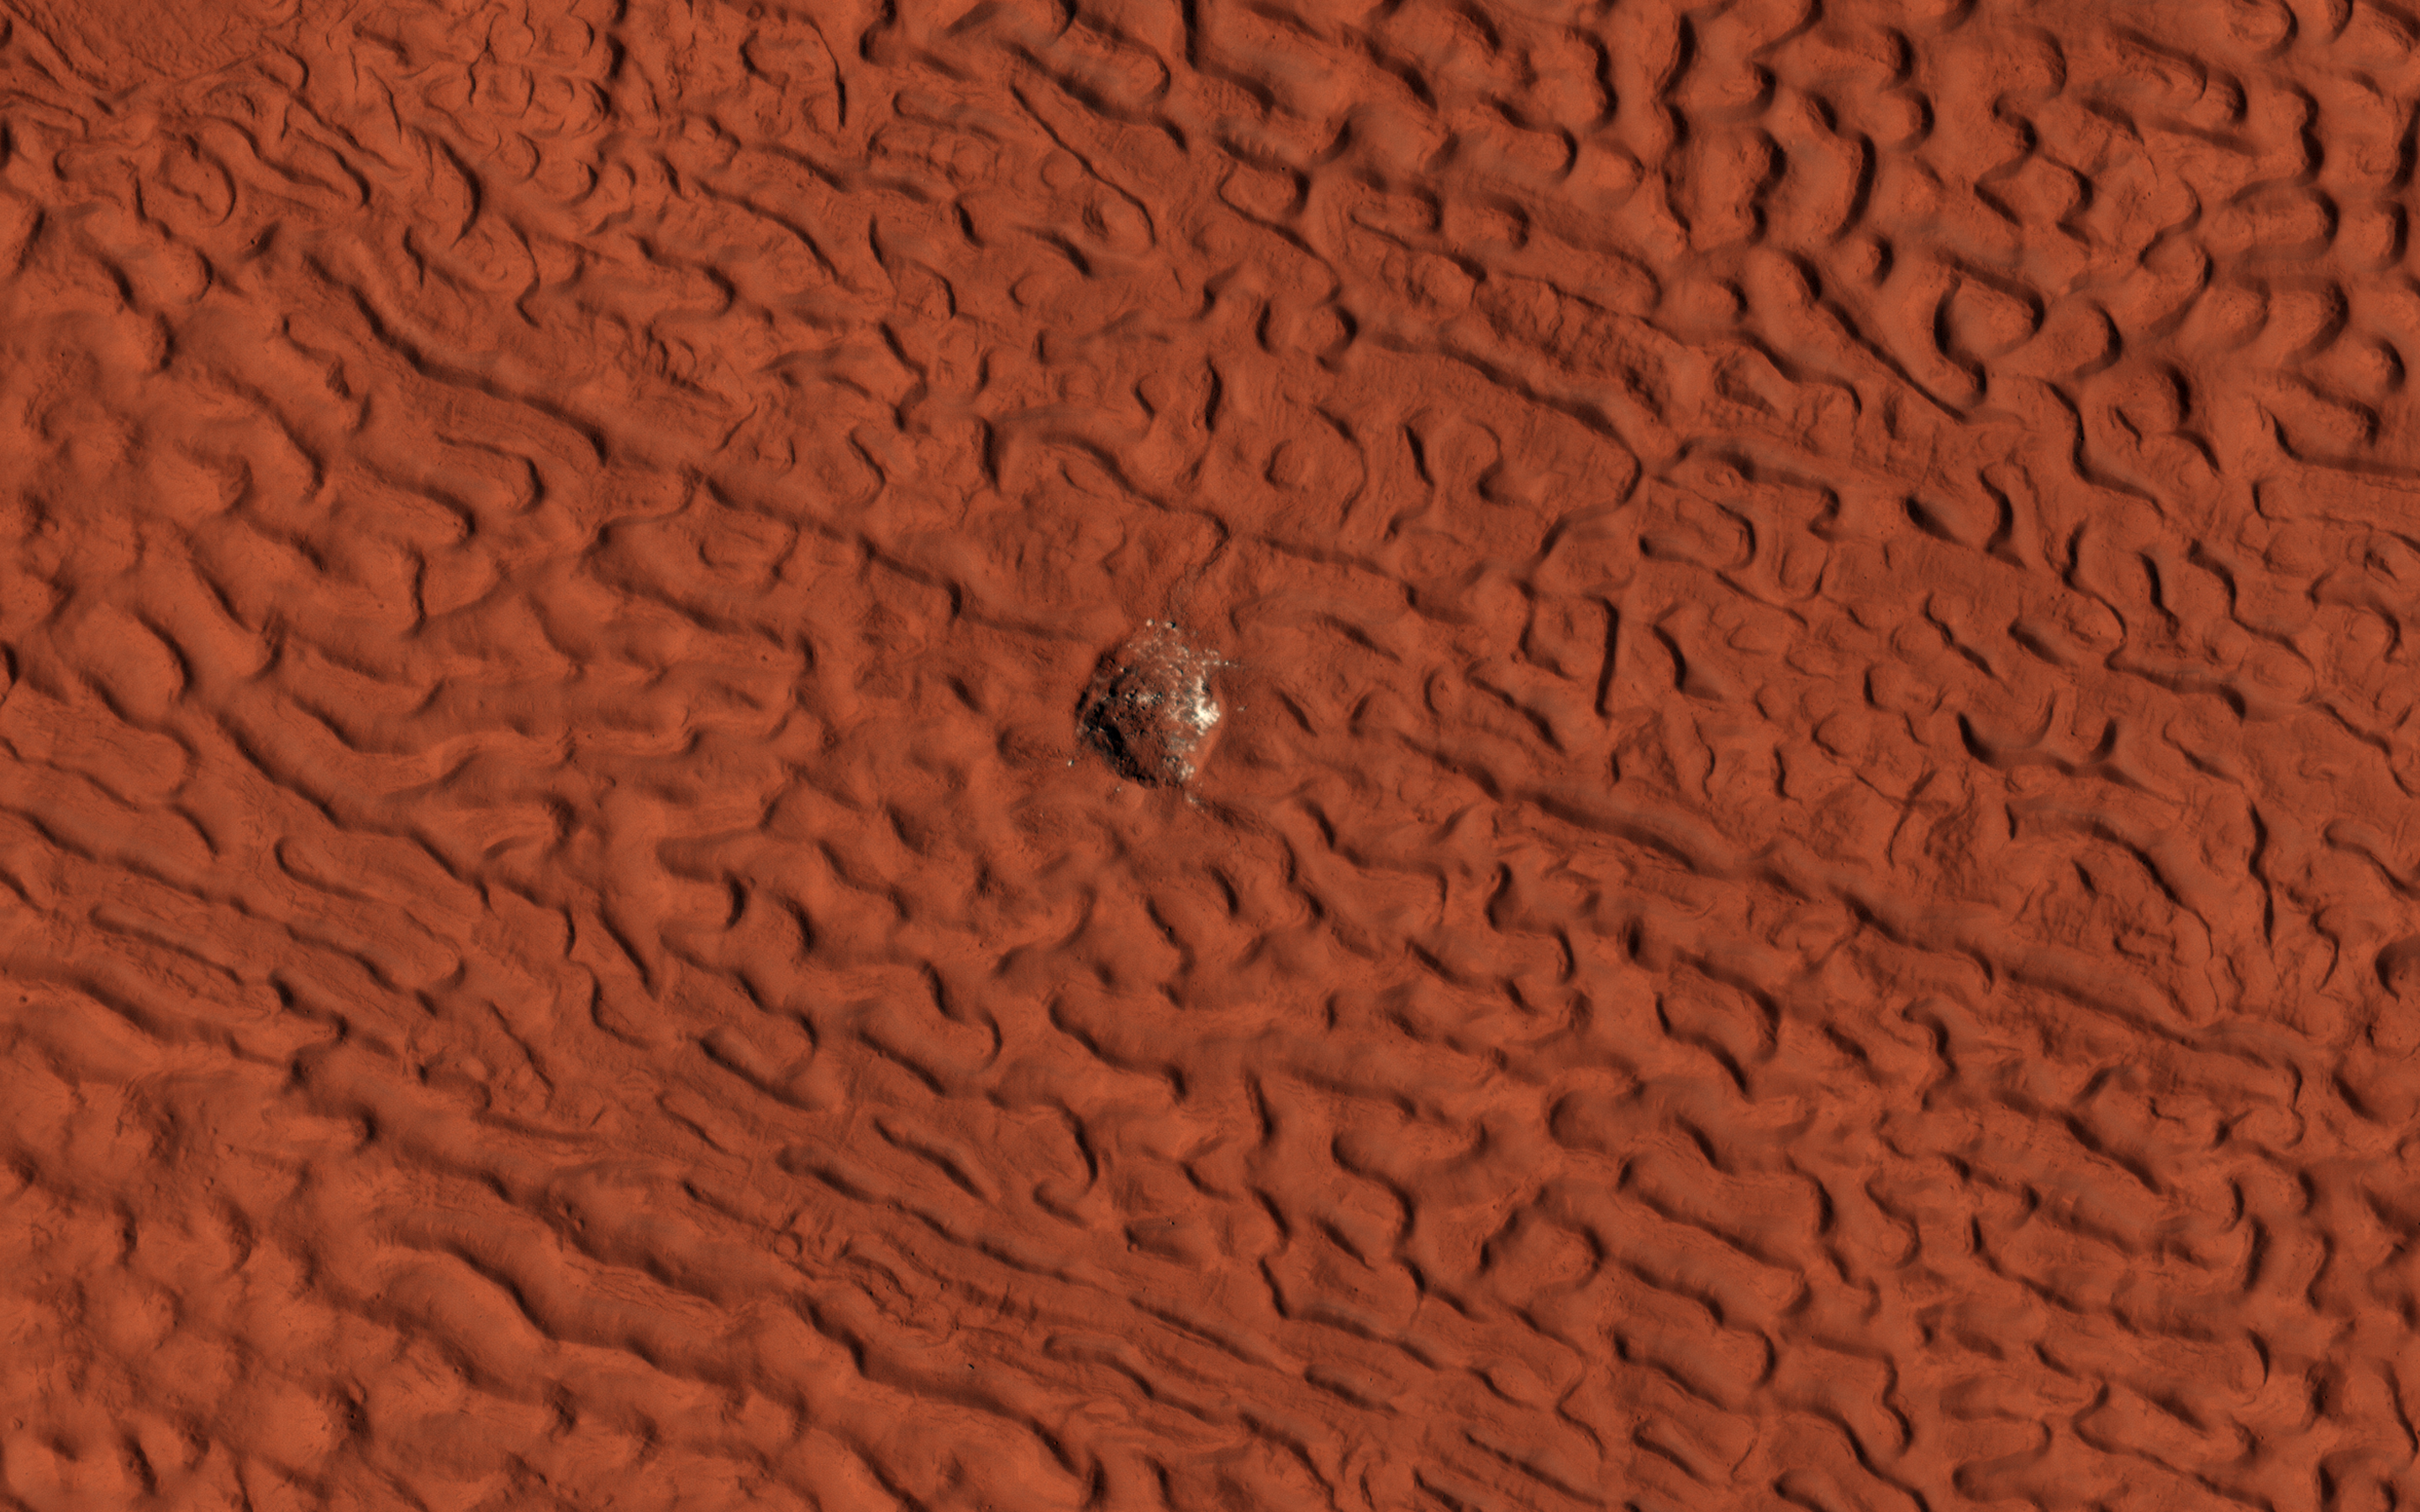

Subliming Ice

This enhanced-color image shows a 45-meter-diameter crater that formed sometime between October 2010 and May 2012 in so-called “brain” terrain on Mars. HiRISE has been monitoring this crater to look for changes in the bright icy material exposed in the crater wall and some of the ejecta blocks.

This material is interpreted as water ice because its extent changes with time, consistent with slow sublimation caused by solar heating. (Sublimation is the process when a solid converts directly into a gaseous state.) By comparing this image with another one (ESP_046707_2220) taken in July 2016, we see that some of the ejecta blocks have vanished since then. It appears that fresh ice has been exposed on the east wall of the crater since 2016, perhaps due to slumping of dirty material. When we apply different color enhancements to these two images, we see that the color of the scene did not actually change much.

The map is projected here at a scale of 25 centimeters (9.8 inches) per pixel. (The original image scale is 29.7 centimeters [11.7 inches] per pixel [with 1 x 1 binning] to 59.5 centimeters [23.4 inches] per pixel [with 2 x 2 binning]) North is up.

The University of Arizona, in Tucson, operates HiRISE, which was built by Ball Aerospace & Technologies Corp., in Boulder, Colorado. NASA’s Jet Propulsion Laboratory, a division of Caltech in Pasadena, California, manages the Mars Reconnaissance Orbiter Project for NASA’s Science Mission Directorate, Washington.

Credit: NASA/JPL-Caltech/University of Arizona